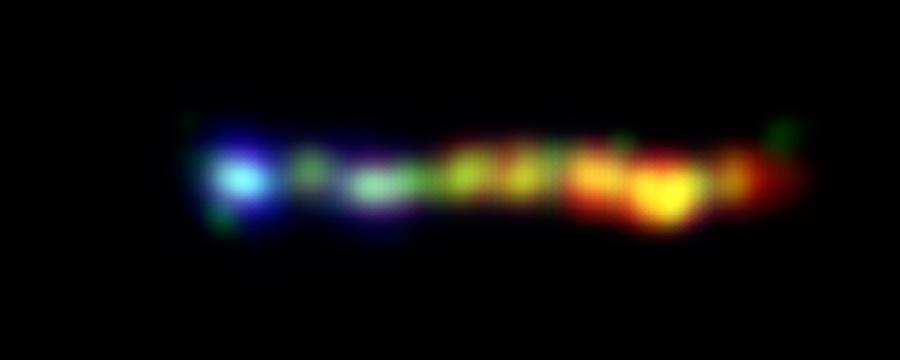

Black Hole Spills Kaleidoscope of Color

This new false-colored image from NASA’s Hubble, Chandra and Spitzer space telescopes shows a giant jet of particles that has been shot out from the vicinity of a type of supermassive black hole called a quasar. The jet is enormous, stretching across more than 100,000 light-years of space — a size comparable to our own Milky Way galaxy!

Quasars are among the brightest objects in the universe. They consist of supermassive black holes surrounded by turbulent material, which is being heated up as it is dragged toward the black hole. This hot material glows brilliantly, and some of it gets blown off into space in the form of powerful jets.

The jet pictured here is streaming out from the first known quasar, called 3C273, discovered in 1963. A kaleidoscope of colors represents the jet’s assorted light waves. X-rays, the highest-energy light in the image, are shown at the far left in blue (the black hole itself is well to the left of the image). The X-rays were captured by Chandra. As you move from left to right, the light diminishes in energy, and wavelengths increase in size. Visible light recorded by Hubble is displayed in green, while infrared light caught by Spitzer is red. Areas where visible and infrared light overlap appear yellow.

Credit: NASA/JPL-Caltech/Yale Univ.